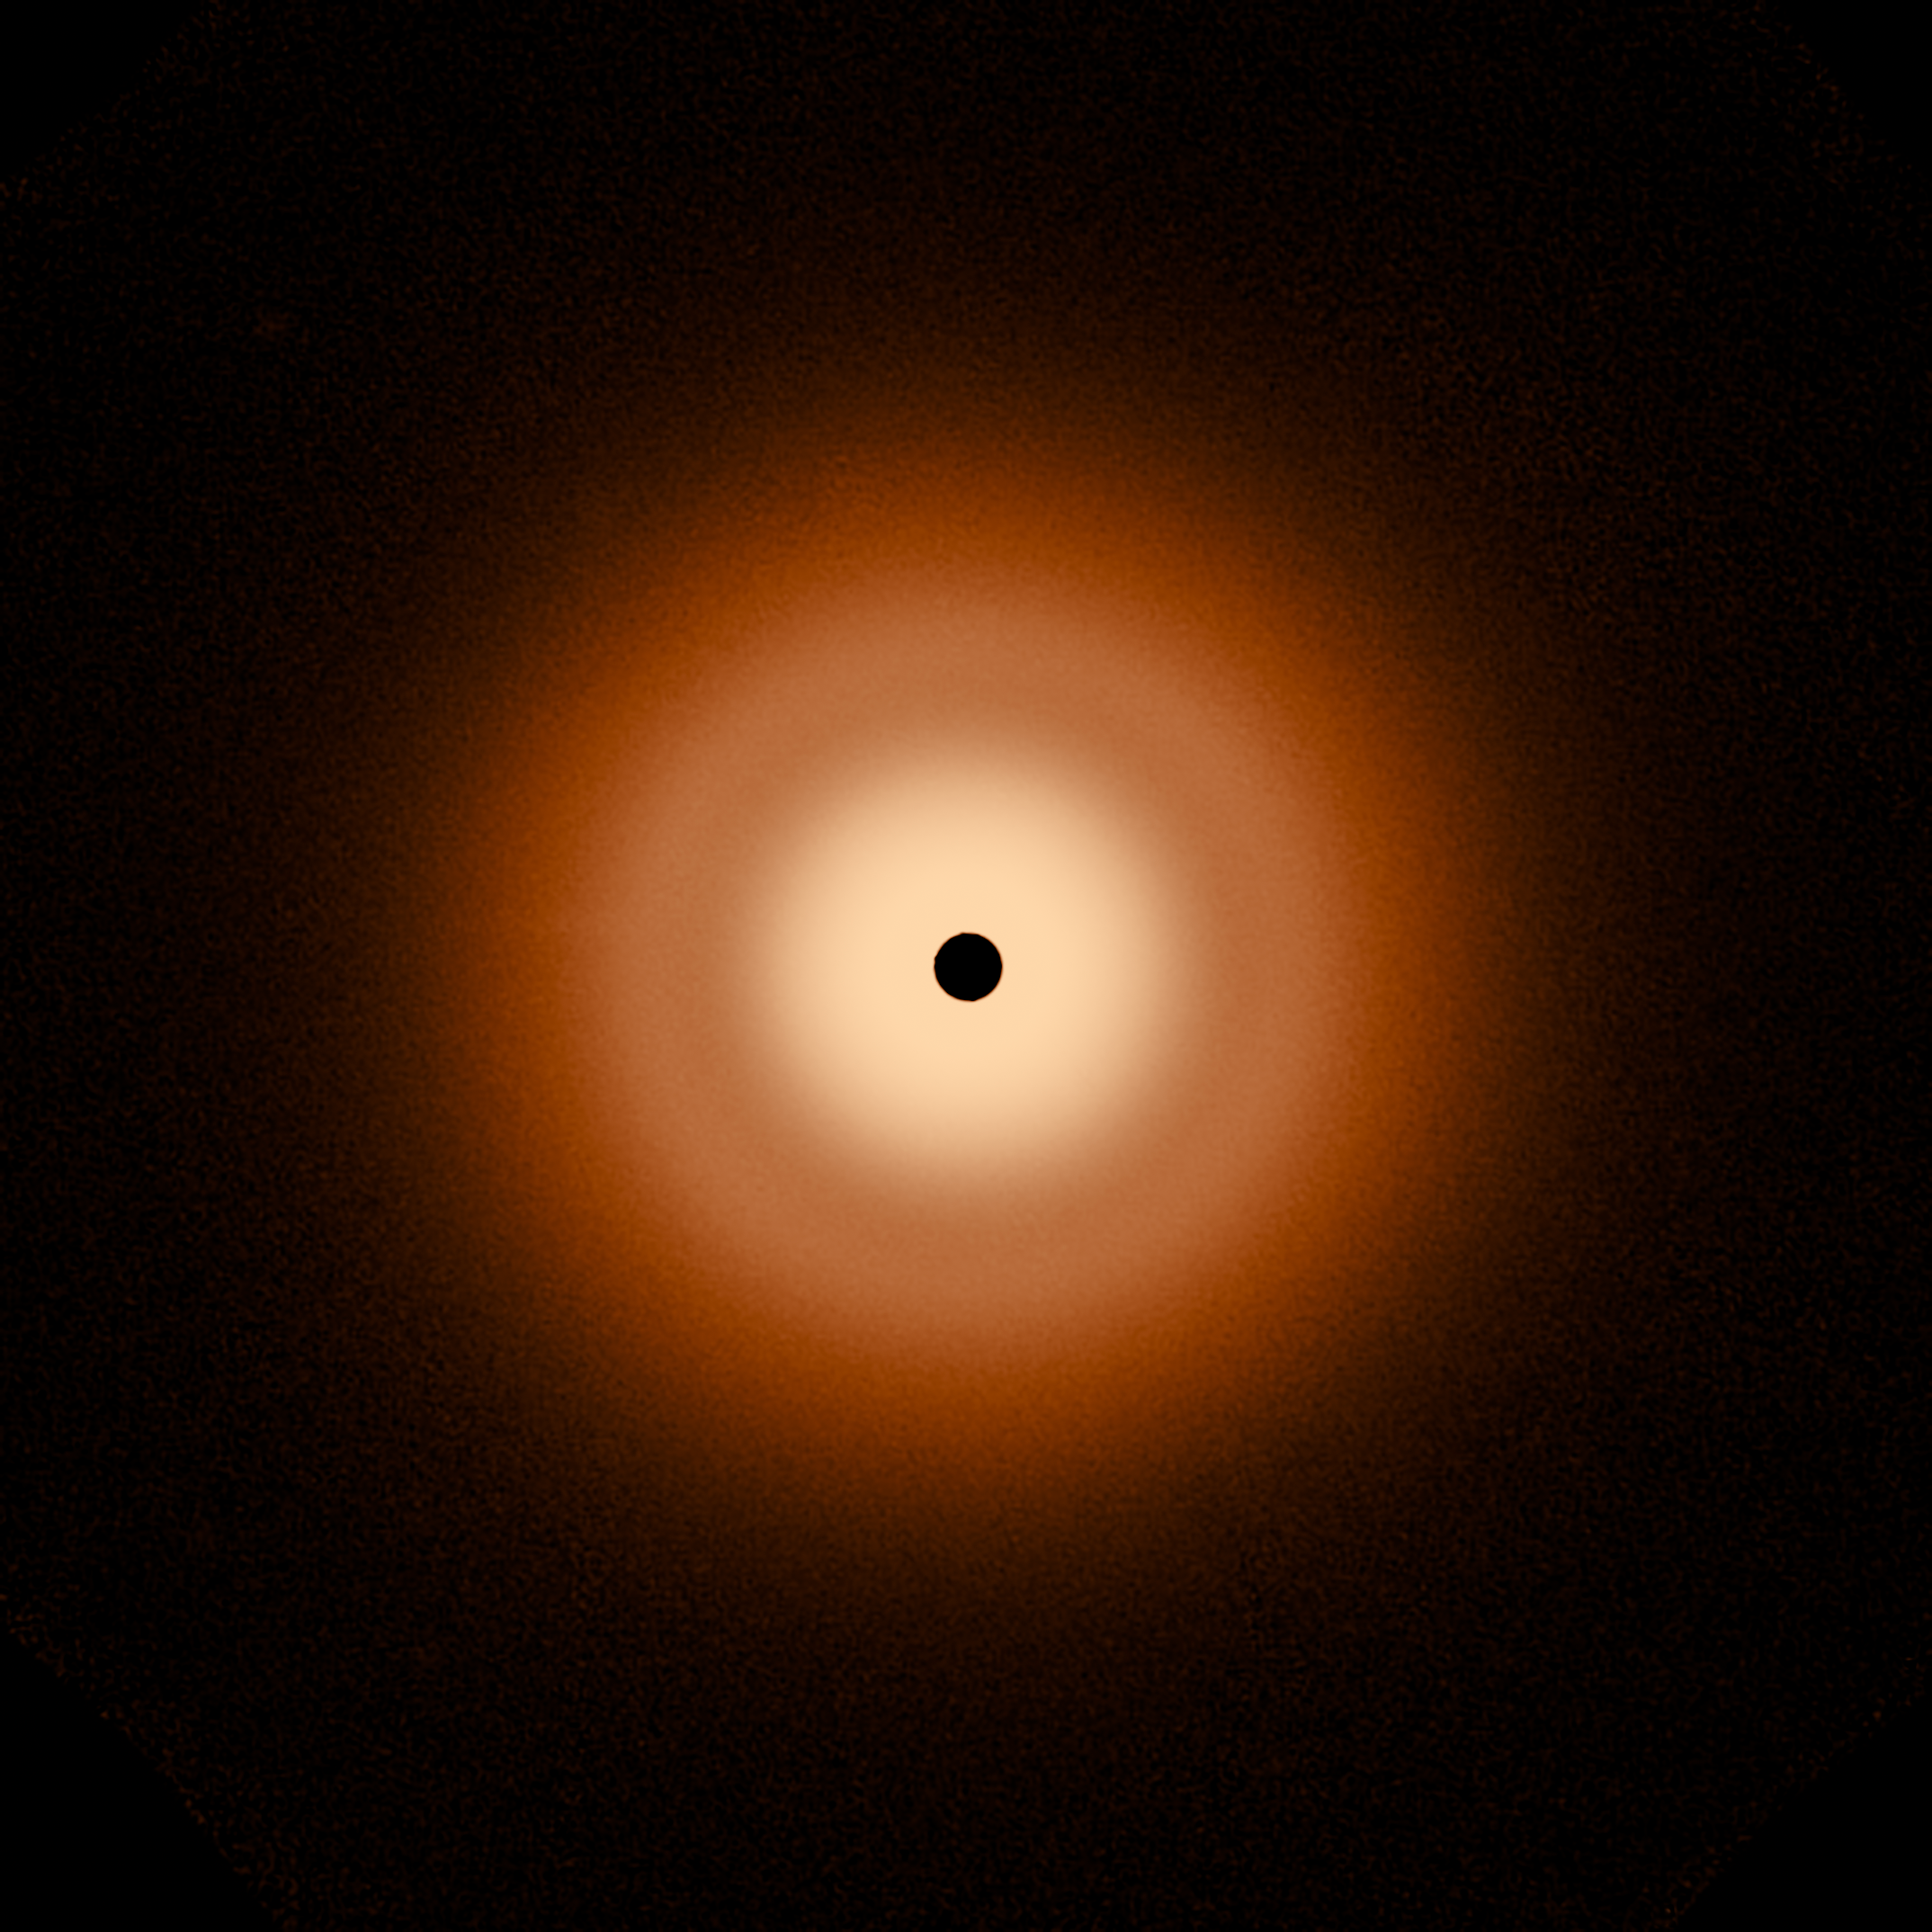

Hubble and Webb Observations of Vega Circumstellar Disk

[left]
A Hubble Space Telescope false-color view of a 100-billion-mile-wide disk of dust around the summer star Vega. Hubble detects reflected light from dust that is the size of smoke particles largely in a halo on the periphery of the disk. The disk is very smooth, with no evidence of embedded large planets. The black spot at the center blocks out the bright glow of the hot young star.

[right]
The James Webb Space Telescope resolves the glow of warm dust in a disk halo, at 23 billion miles out. The outer disk (analogous to the solar system's Kuiper Belt) extends from 7 billion miles to 15 billion miles. The inner disk extends from the inner edge of the outer disk down to close proximity to the star. There is a notable dip in surface brightness of the inner disk from approximately 3.7 to 7.2 billion miles. The black spot at the center is due to lack of data from saturation.

Credit: NASA, ESA, CSA, STScI, S. Wolff (University of Arizona), K. Su (University of Arizona), A. Gáspár (University of Arizona)